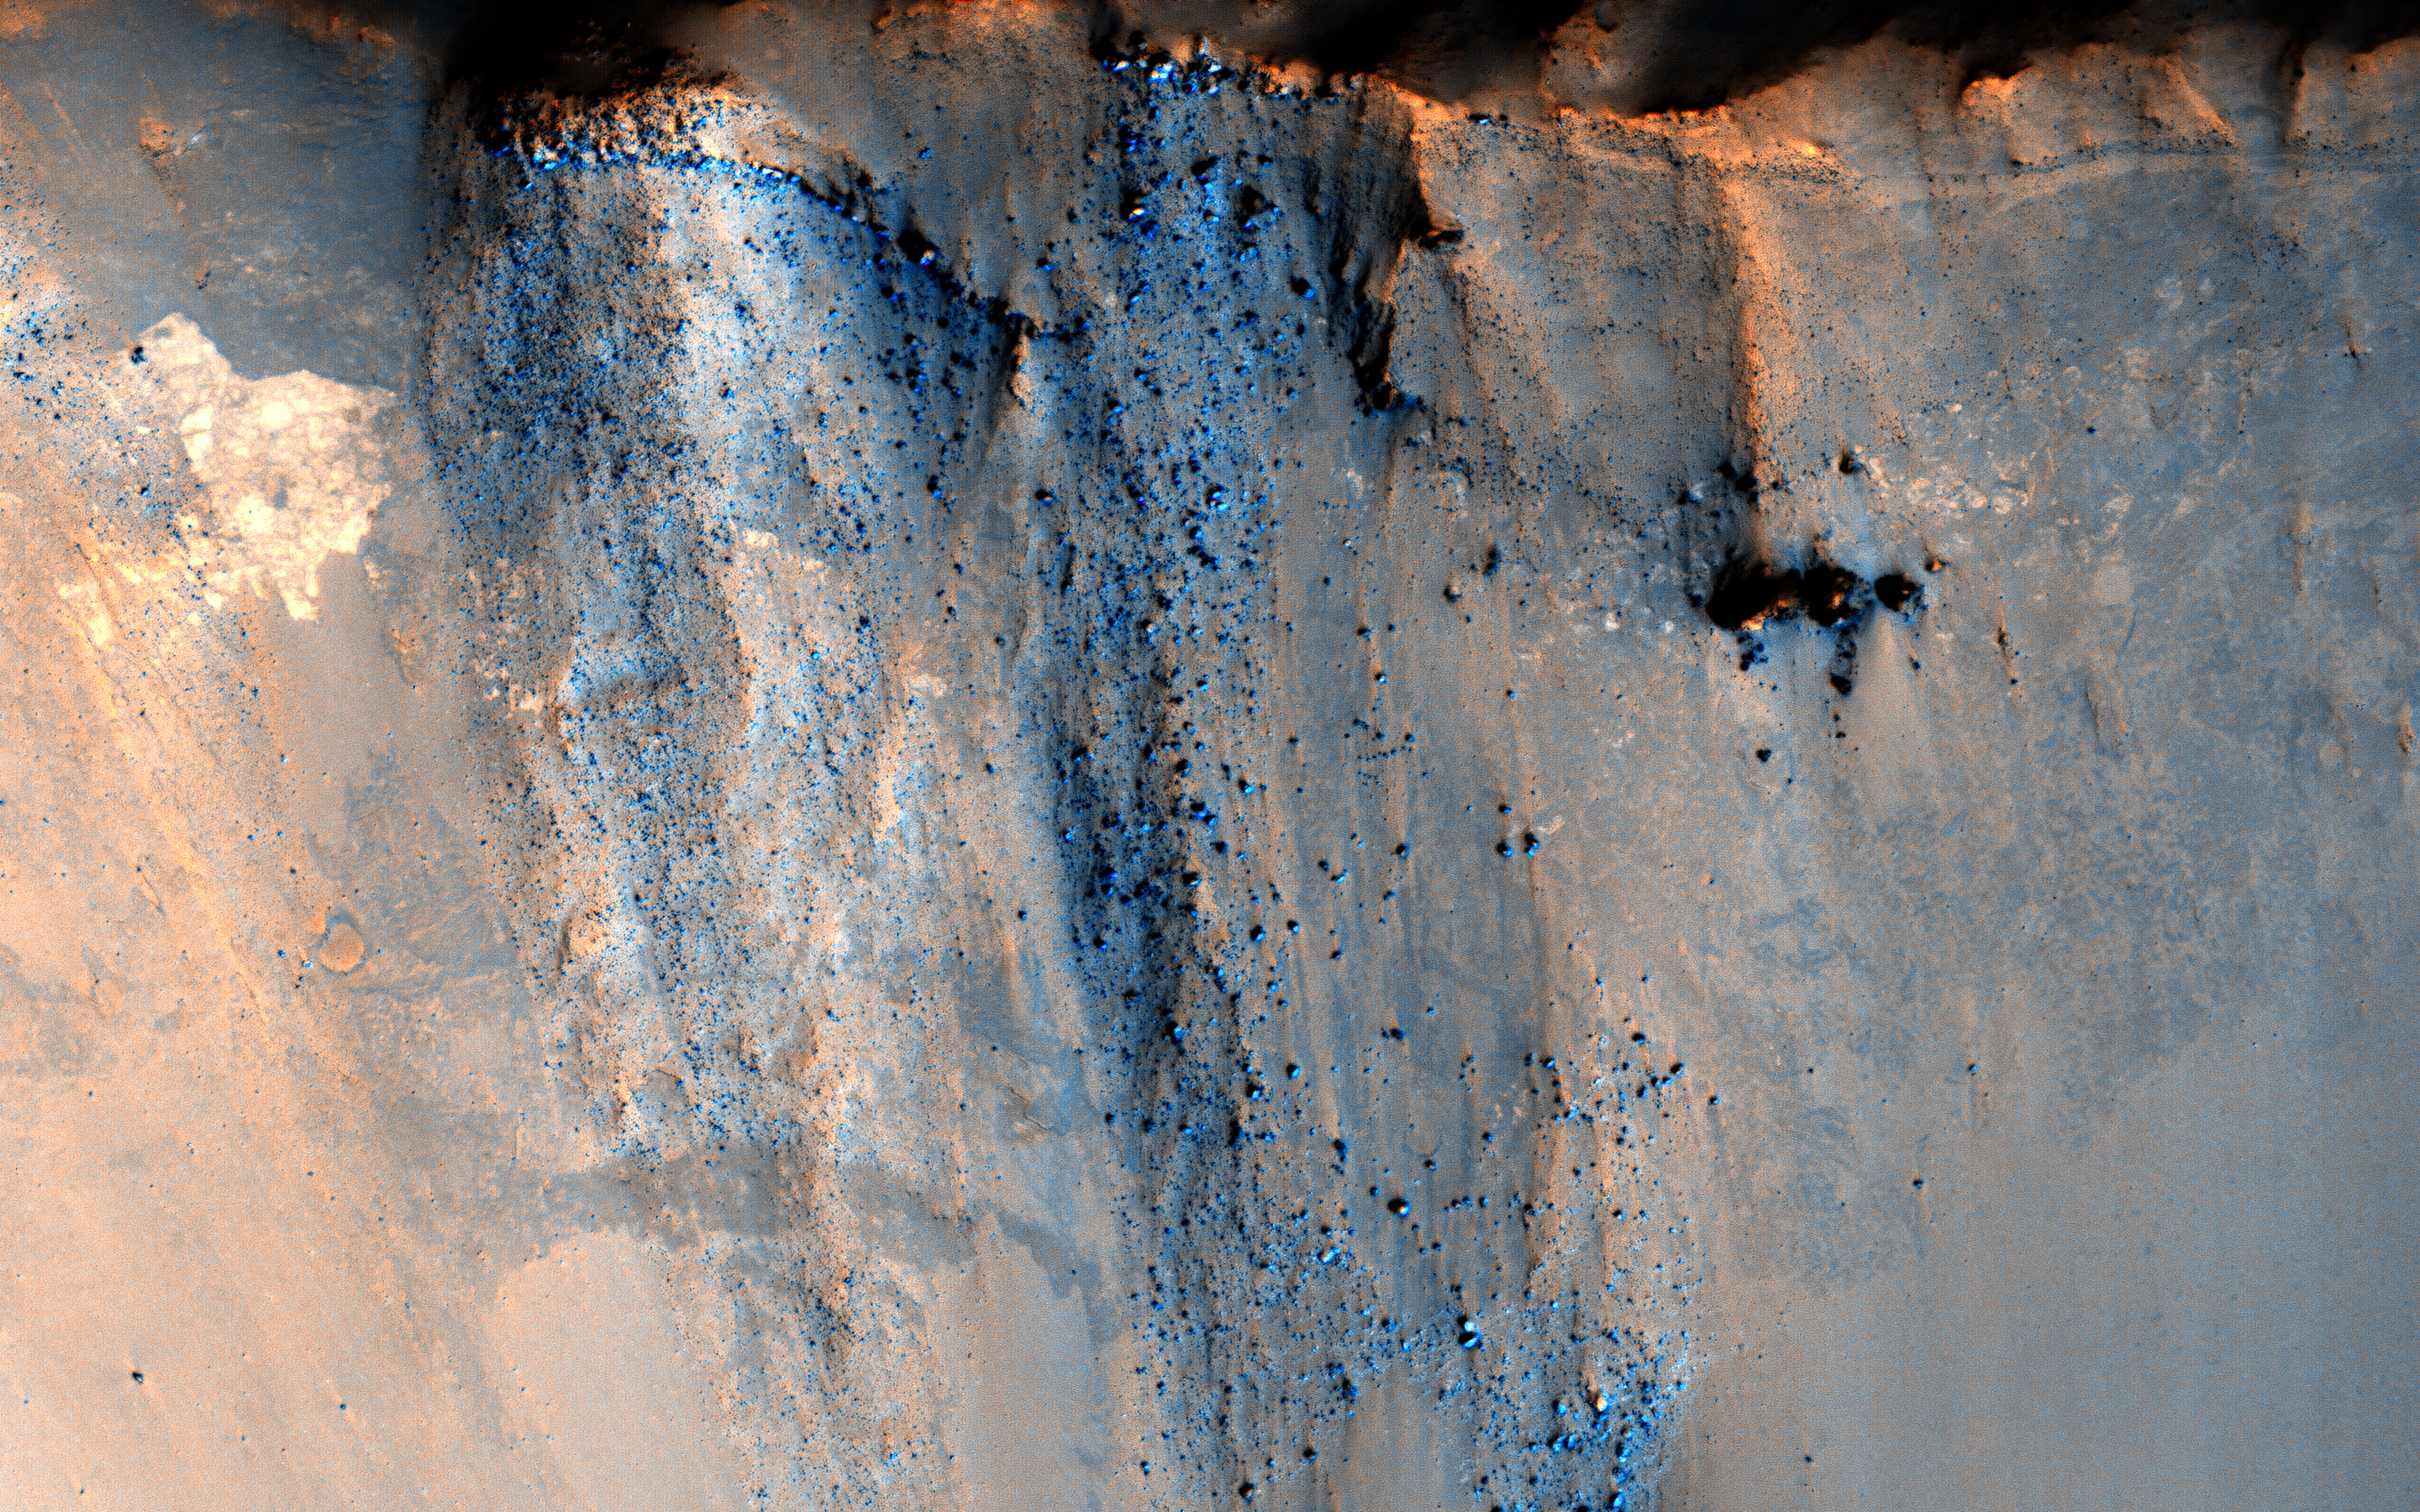

Beautiful Blocks of Bedrock

This image targets a 3-kilometer diameter crater that occurs within the ejecta blanket of the much older Bakhuysen Crater, a 150-kilometer diameter impact crater in Noachis Terra.

Impact craters are interesting because they provide a mechanism to uplift and expose underlying bedrock, allowing for the study of the subsurface and the geologic past. An enhanced color image shows the wall of the crater, which exposes layering as well as blocks of rock. There is a distinctive large block in the upper left of the crater wall, generally referred to as a “mega-block.”Â It is an angular, light-toned, highly fragmented block, about 100 meters across. Several smaller light-toned blocks are also in the crater wall, possibly of the same rock type as the “mega-block.”

Ejecta blocks are thrown outward during the initial excavation of a crater, or are deposited as part of the ground-hugging flows of which the majority of the ejecta blanket is comprised. Through images like these, we are able to study the deeper subsurface of Mars that is not otherwise exposed.

This is a stereo pair with ESP_044968_1575.

The University of Arizona, Tucson, operates HiRISE, which was built by Ball Aerospace & Technologies Corp., Boulder, Colo. NASA’s Jet Propulsion Laboratory, a division of the California Institute of Technology in Pasadena, manages the Mars Reconnaissance Orbiter Project for NASA’s Science Mission Directorate, Washington.

Credit: NASA/JPL-Caltech/Univ. of Arizona